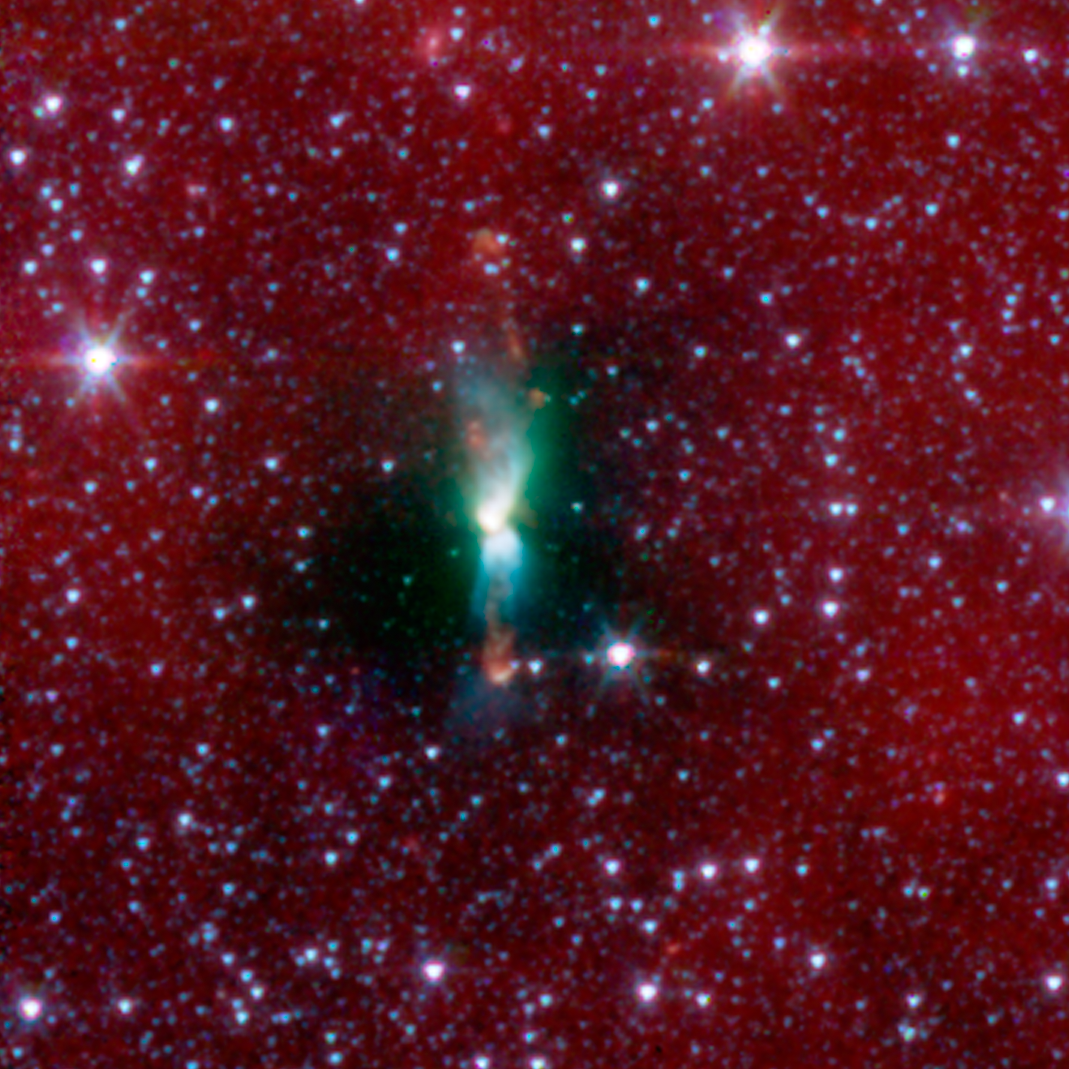

Protostellar Envelope and Jet: L483

A young protostar and its signature outflow peeks out through a shroud of dust in this infrared image from NASA's Spitzer Space Telescope.

Stars are known to form from collapsing clumps of gas and dust, or envelopes, seen here around a forming star system as a dark blob, or shadow, against a dusty background. The greenish color shows jets coming away from the young star within. The envelope is roughly 100 times the size of our solar system.

Astronomers believe that the irregular shape of the envelope, revealed in detail by Spitzer, might have triggered the formation of twin, or binary stars in this system.

Infrared light with a wavelength of 3.6 microns has been color-coded blue; 4.5-micron light is green; and 8.0-micron light is red.

Credit: NASA/JPL-Caltech/J. Tobin (University of Michigan)